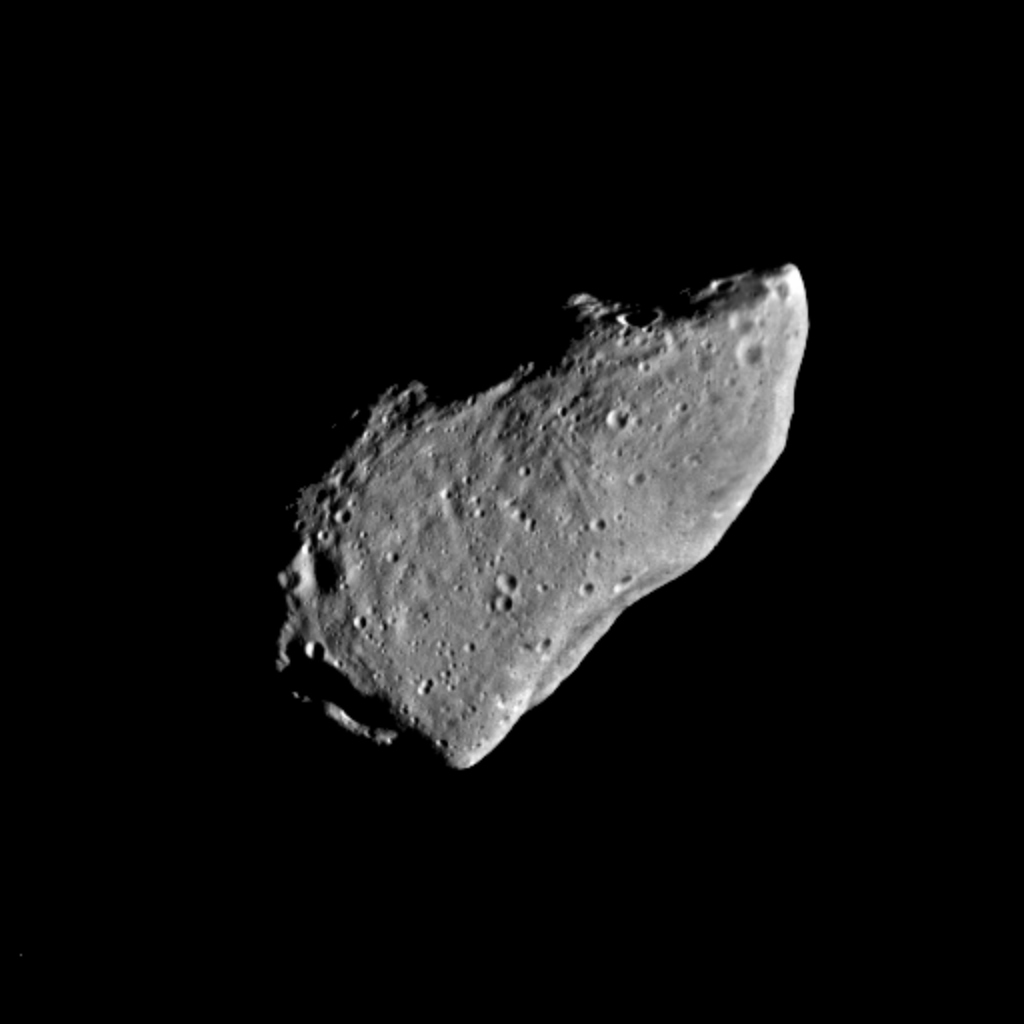

Gaspra – Highest Resolution Mosaic

This picture of asteroid 951 Gaspra is a mosaic of two images taken by the Galileo spacecraft from a range of 5,300 kilometers (3,300 miles), some 10 minutes before closest approach on October 29, 1991. The Sun is shining from the right; phase angle is 50 degrees. The resolution, about 54 meters/pixel, is the highest for the Gaspra encounter and is about three times better than that in the view released in November 1991. Additional images of Gaspra remain stored on Galileo’s tape recorder, awaiting playback in November. Gaspra is an irregular body with dimensions about 19 x 12 x 11 kilometers (12 x 7.5 x 7 miles). The portion illuminated in this view is about 18 kilometers (11 miles) from lower left to upper right. The north pole is located at upper left; Gaspra rotates counterclockwise every 7 hours. The large concavity on the lower right limb is about 6 kilometers (3.7 miles) across, the prominent crater on the terminator, center left, about 1.5 kilometers (1 mile). A striking feature of Gaspra’s surface is the abundance of small craters. More than 600 craters, 100-500 meters (330-1650 feet) in diameter are visible here. The number of such small craters compared to larger ones is much greater for Gaspra than for previously studied bodies of comparable size such as the satellites of Mars. Gaspra’s very irregular shape suggests that the asteroid was derived from a larger body by nearly catastrophic collisions. Consistent with such a history is the prominence of groove-like linear features, believed to be related to fractures. These linear depressions, 100-300 meters wide and tens of meters deep, are in two crossing groups with slightly different morphology, one group wider and more pitted than the other. Grooves had previously been seen only on Mars’s moon Phobos, but were predicted for asteroids as well. Gaspra also shows a variety of enigmatic curved depressions and ridges in the terminator region at left. The Galileo project, whose primary mission is the exploration of the Jupiter system in 1995-97, is managed for NASA’s Office of Space Science and Applications by the Jet Propulsion Laboratory.

Credit: NASA/JPL